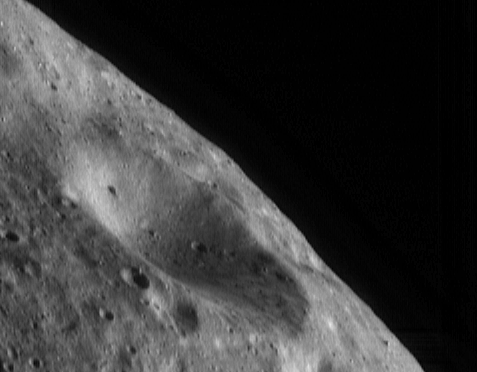

Eros Up Close

Since April 11, the NEAR Shoemaker spacecraft has orbited Eros at an altitude of 100 kilometers (62 miles) from the asteroid’s center. Images acquired from this orbit will be used to make a high-resolution map of the illuminated portion of the asteroid. Each spot on the surface will be imaged under a variety of lighting and viewing conditions to bring out different features.

In this image, taken April 17, 2000, from a height of 101 kilometers (63 miles), the shadows highlight small-scale surface features. The surface is pockmarked with craters ranging in size up to the 2.8-kilometer (1.74-mile) diameter crater in the center of the image. The smallest craters which can be resolved are about 20 meters (65 feet) across. In lower right corner of the image, 20-meter boulders can be seen that were not evident in images from higher altitudes.

Built and managed by The Johns Hopkins University Applied Physics Laboratory, Laurel, Maryland, NEAR was the first spacecraft launched in NASA’s Discovery Program of low-cost, small-scale planetary missions. See the NEAR web page at http://near.jhuapl.edu/ for more details.

Credit: NASA/JPL/JHUAPL